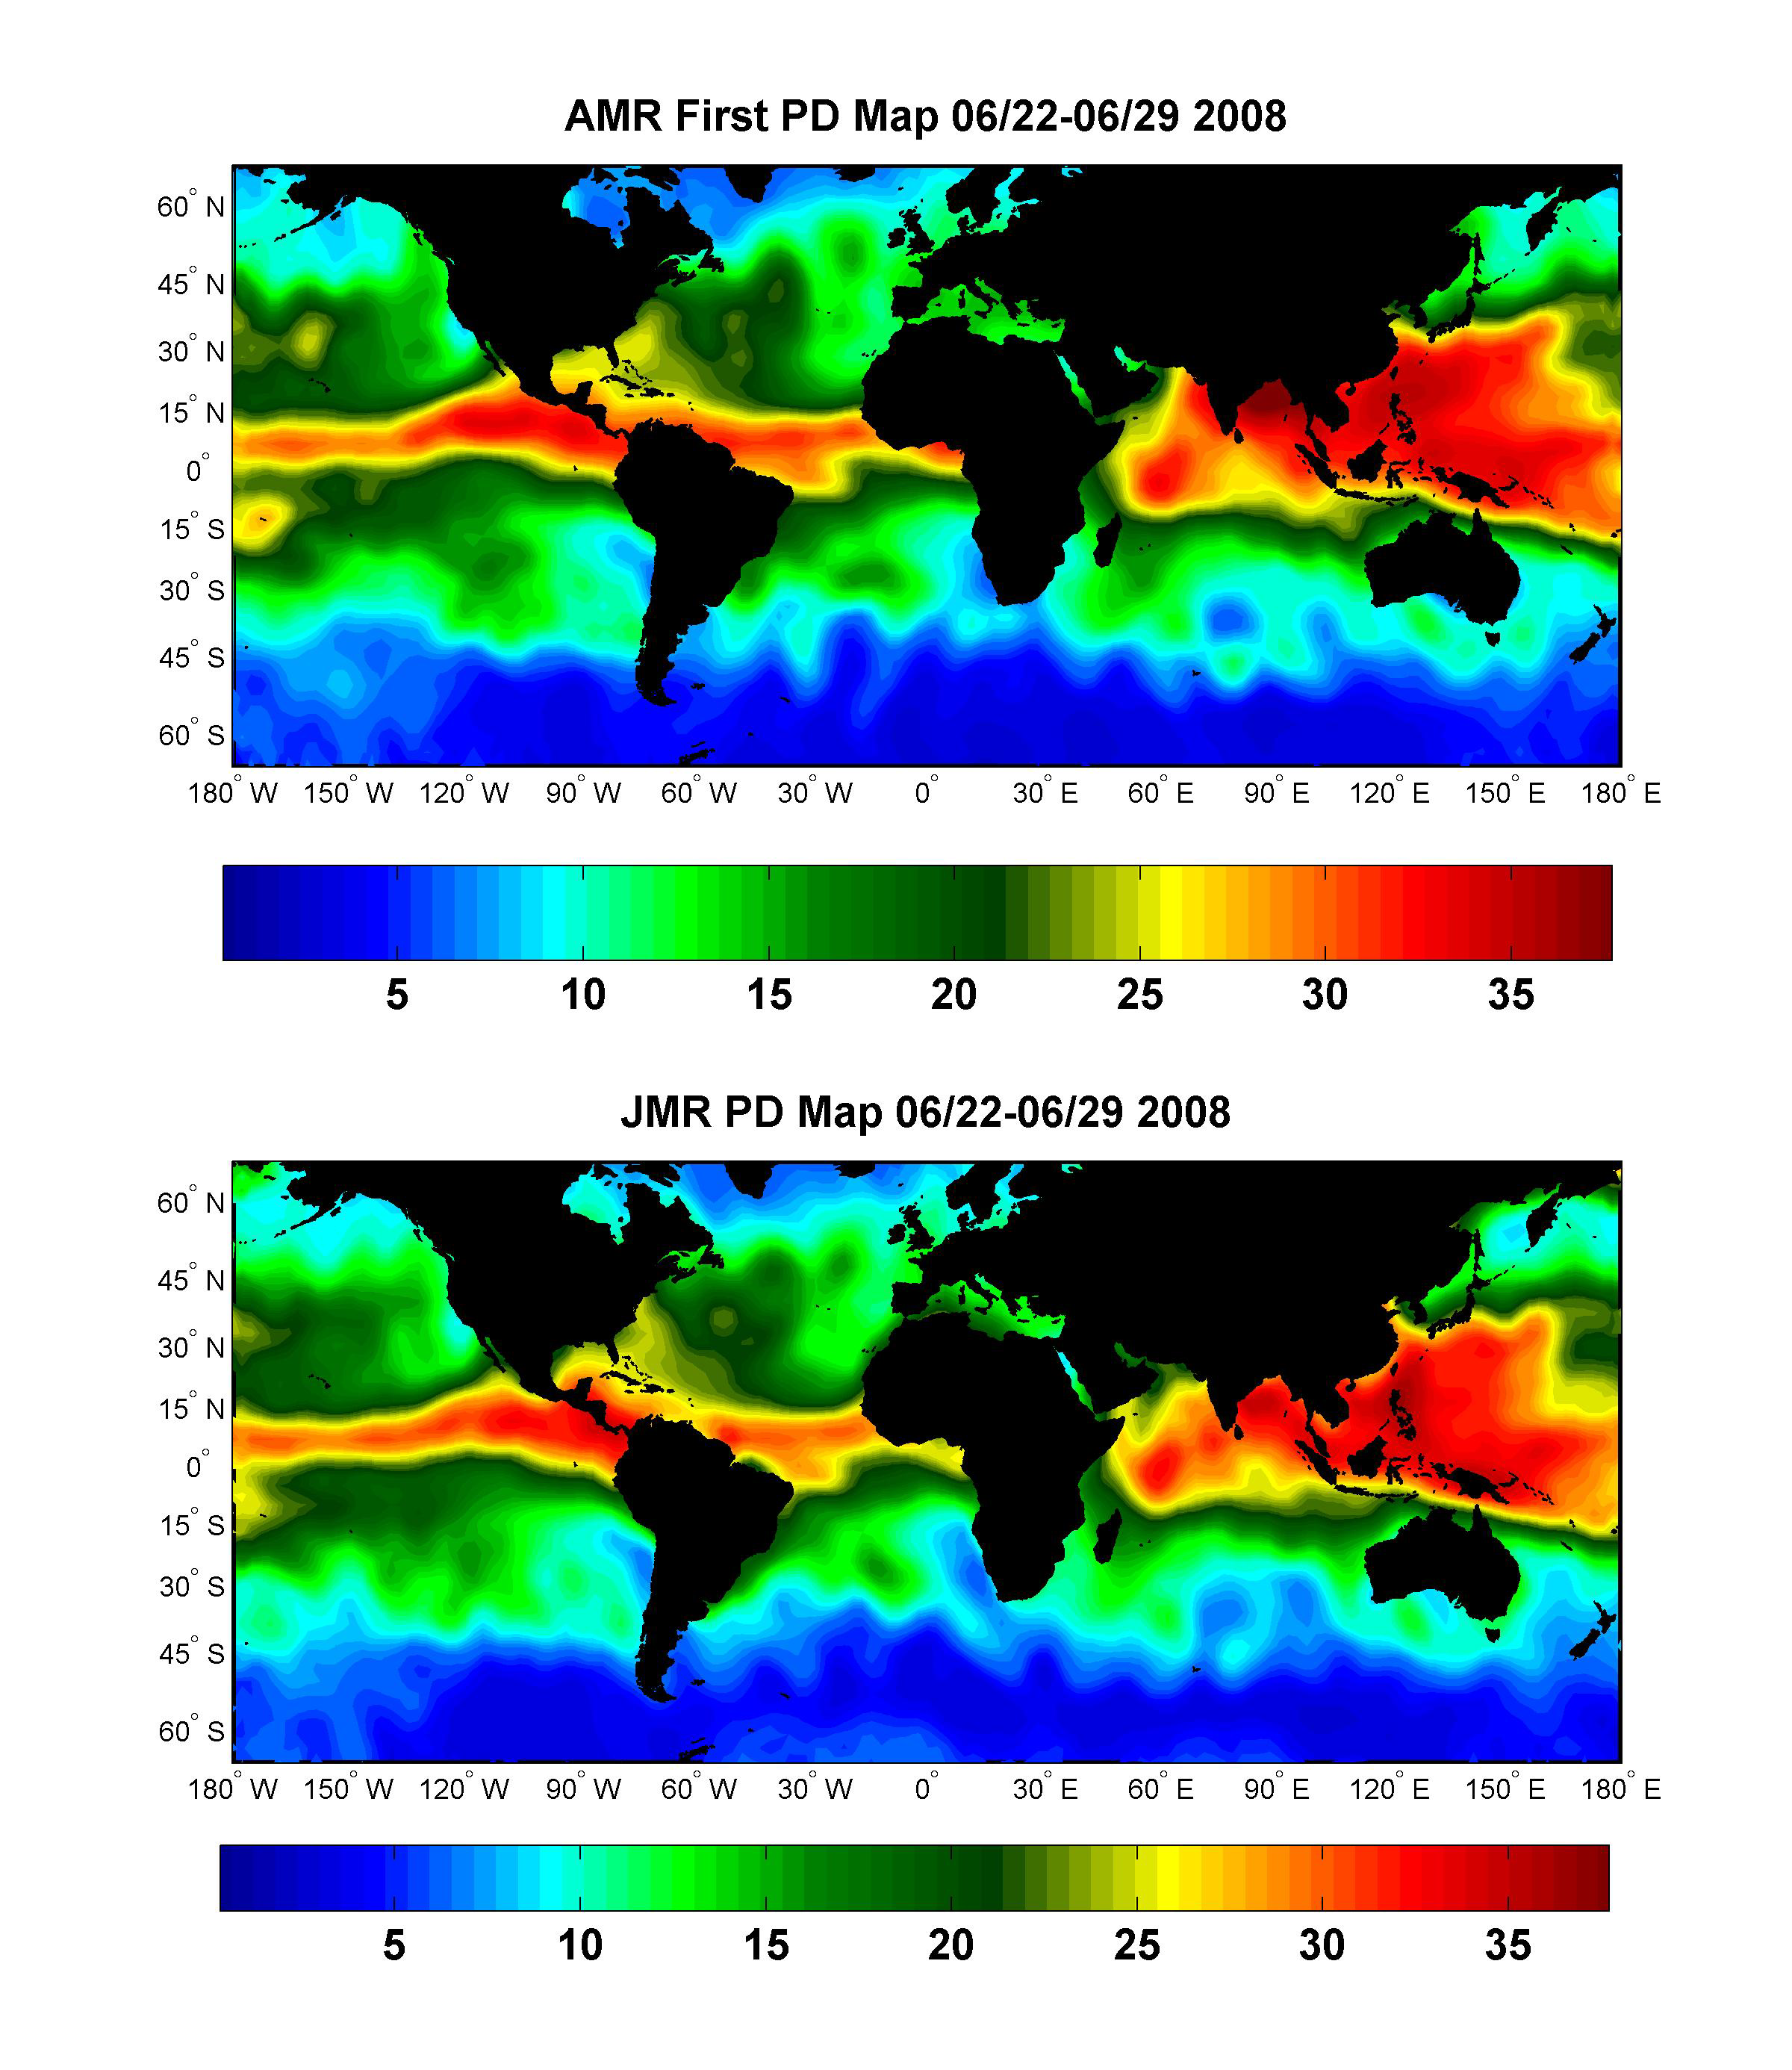

Global Views of Atmospheric Water Vapor:First Data from OSTM/Jason-2’s Advanced Microwave Radiometer

The top image (figure 1) is the first global wet path delay map created with data from the Advanced Microwave Radiometer (AMR) onboard the Ocean Surface Topography Mission/Jason-2 satellite. The spacecraft, launched on June 20, 2008, uses a radar altimeter to measure ocean height. The science instruments on the spacecraft were turned on for the first time after launch on June 22 and began returning data almost immediately. This map shows the amount of water vapor in the atmosphere beneath the satellite during the period June 22, 2008, to June 29, 2008.

Water vapor will delay the time it takes for the radar pulse from the spacecraft’s altimeter to travel to the ocean surface and back. By knowing exactly how much water vapor is in the signal’s path together with the time it takes for the signal to bounce back, mission scientists can calculate the exact distance between the satellite and the ocean surface. This information along with the precise location of the spacecraft allows them to determine the height of the sea surface to just a few centimeters from measurements made 800 miles above Earth.

Like the altimeter, the radiometer looks straight down at the ocean surface. It senses three microwave wavelengths: the signature thermal signals emitted by water vapor, clouds and the ocean surface roughed up by wind. The measurements at the three wavelengths are used together to derive the total amount of water vapor present in the atmosphere in the altimeter’s path. In this image, blues represent dry areas where there is little water to delay the radar signal and reds represent moist regions where the signal will be slowed. The color index at the bottom shows the path delay value in the map in units of centimeters.

The lower image (figure 2) is a wet path delay map created with data from the Jason Microwave Radiometer (JMR) on the Jason-1 satellite collected during the same time period. Jason-1 has been using an altimeter to measure the height of the ocean since 2001. OSTM/Jason-2 and Jason-1 are now flying in the same orbit, only 55 seconds apart, while mission personnel ensure that the new satellite is working well and that its measurements are accurate. The similarity between the two path delay maps shows that the two radiometers are in close agreement.

When its calibration and validation period is complete, OSTM/Jason-2 will remain in the orbit now occupied by Jason-1 and will continue the long-term record of ocean surface topography begun by Topex/Poseidon in 1992 and carried on by Jason-1. Jason-1 will be moved to a new orbit beside OSTM/Jason-2 to provide additional measurements of ocean surface topography for as long as the older spacecraft remains healthy.

Both the radiometers onboard OSTM/Jason-2 and Jason-1 were built at NASA’s Jet Propulsion Laboratory, Pasadena, Calif.

OSTM/Jason-2 is a collaboration between NASA; the National Oceanic and Atmospheric Administration (NOAA); CNES; and the European Organisation for the Exploitation of Meteorological Satellites (EUMETSAT). After completing the on-orbit commissioning of the spacecraft, CNES will hand over its operation and control to NOAA. NOAA and EUMETSAT will generate the near-real-time products and distribute them to users. JPL manages the mission for NASA’s Science Mission Directorate in Washington.

Credit: NASA/JPL